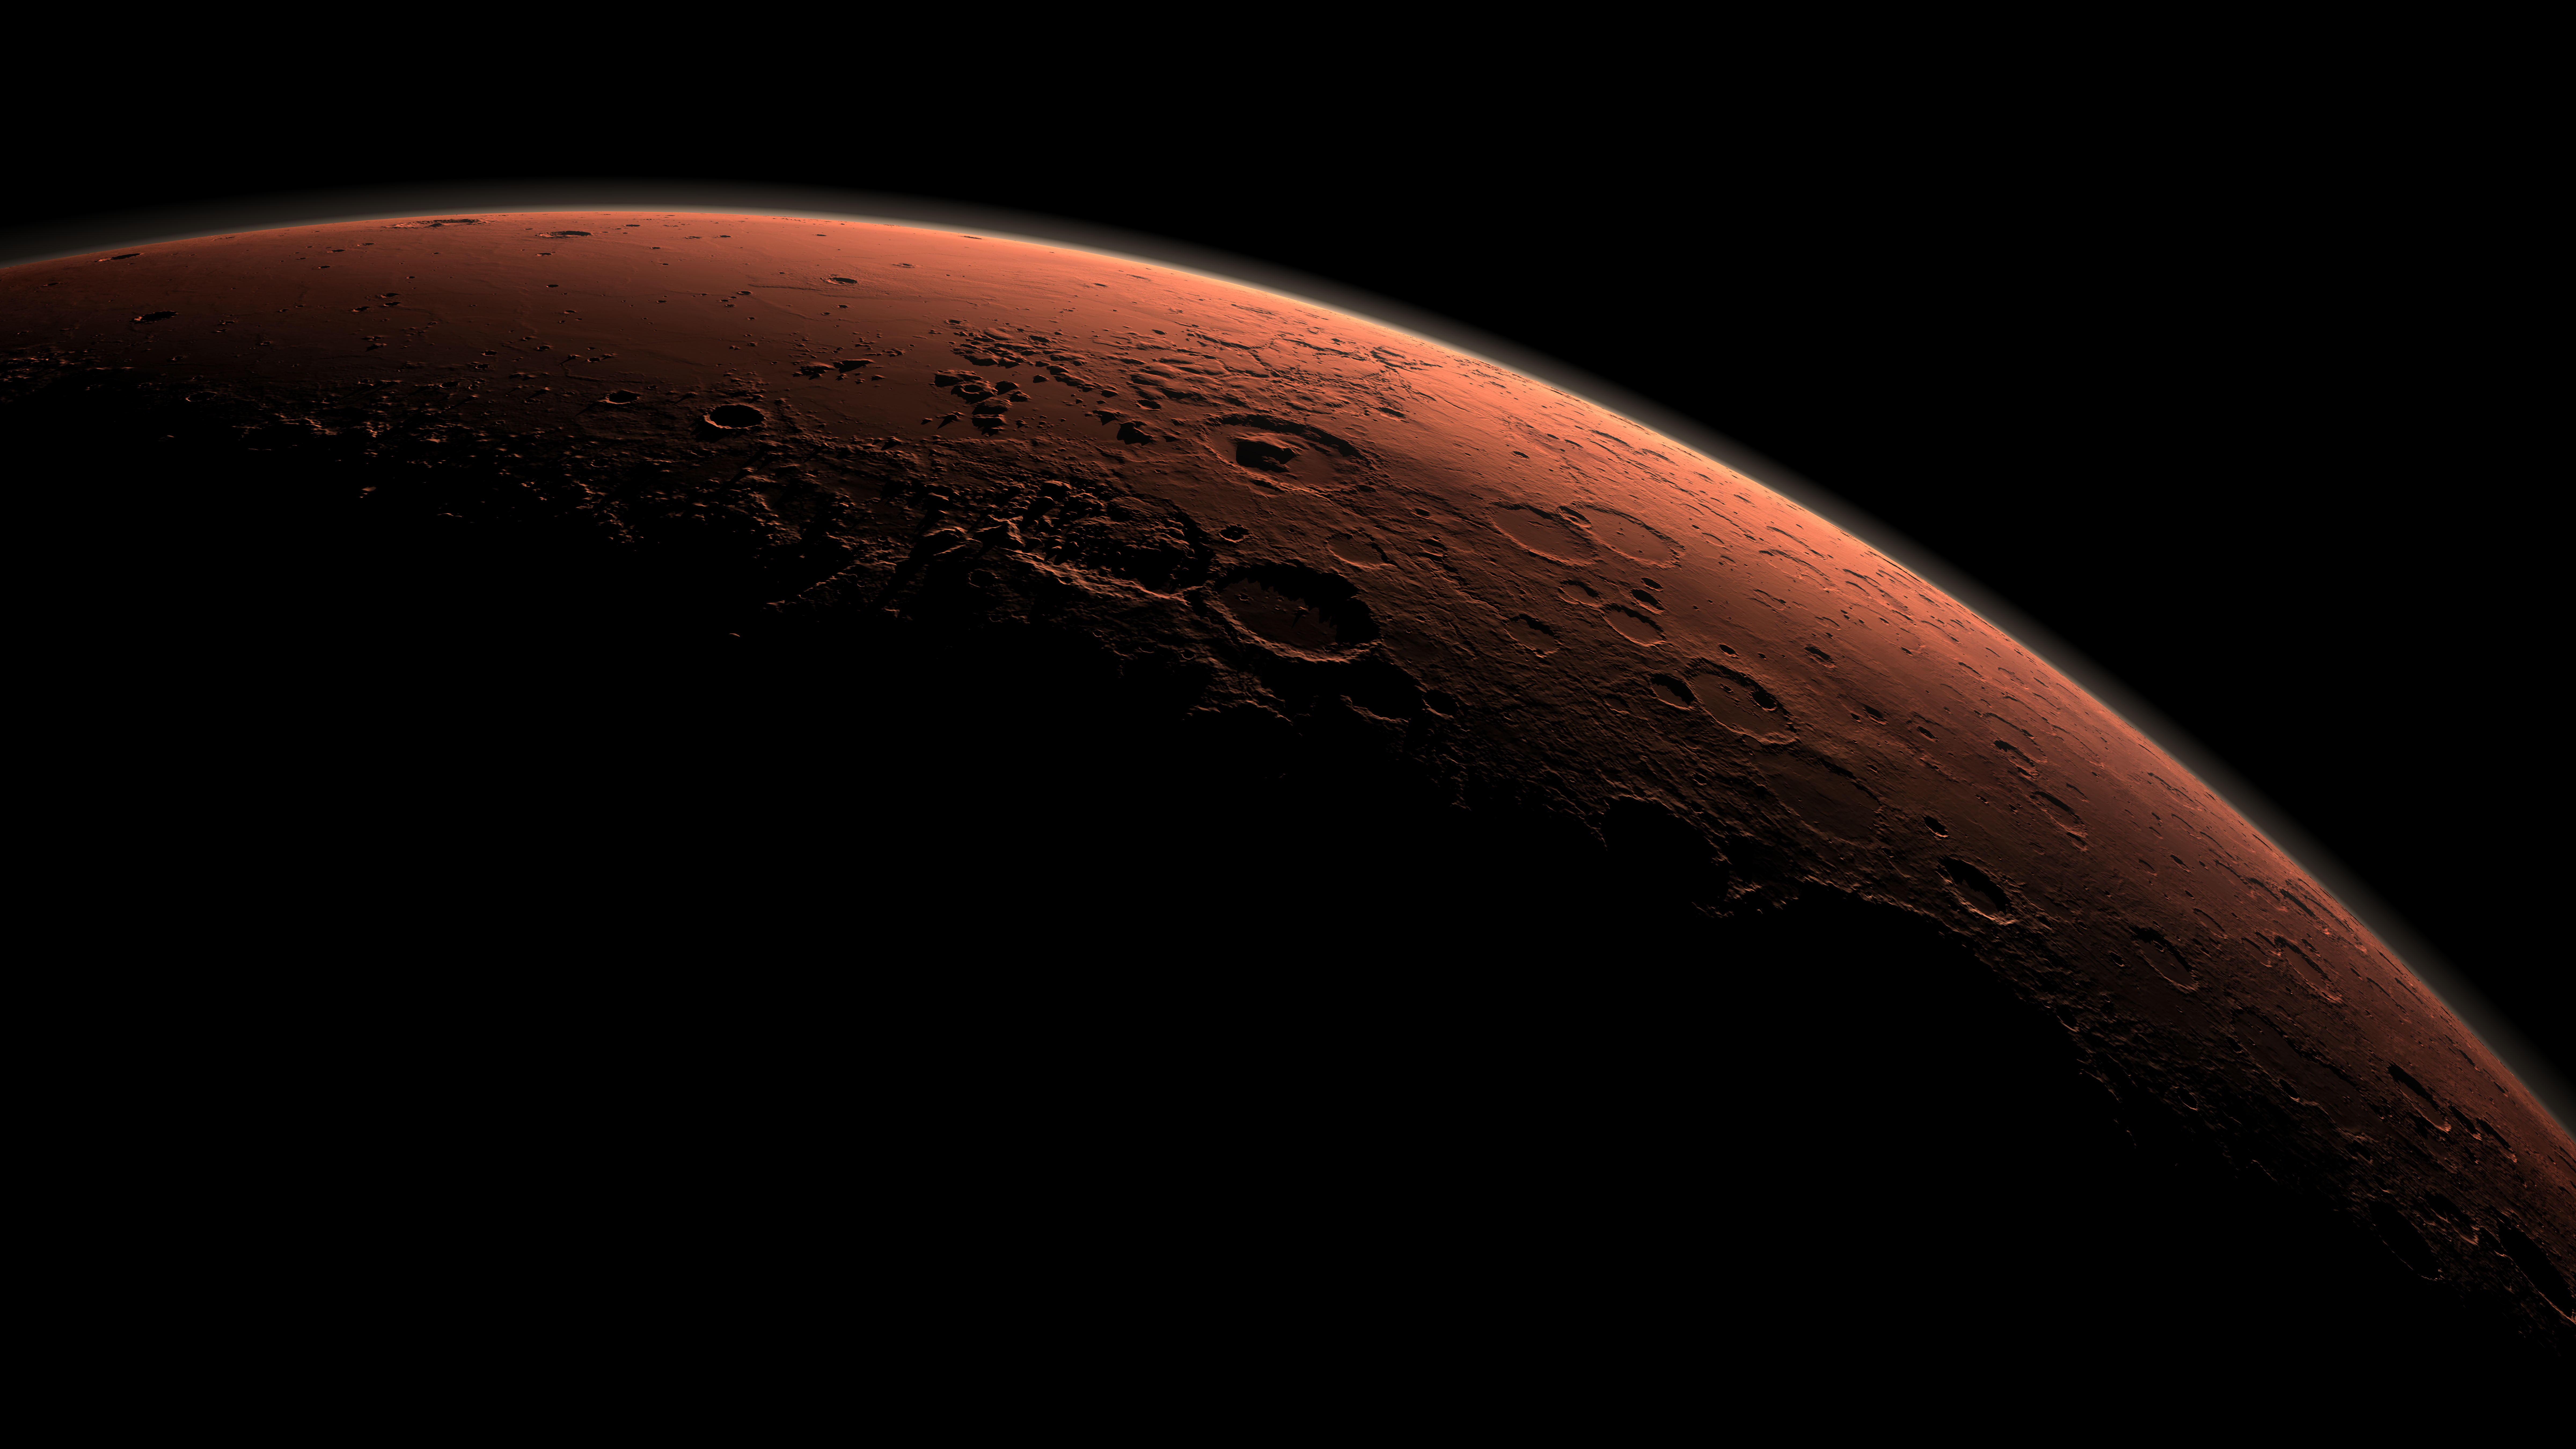

Daybreak at Gale Crater

This computer-generated view depicts part of Mars at the boundary between darkness and daylight, with an area including Gale Crater beginning to catch morning light.

Gale Crater looms in the distance, distinguished from adjacent craters by its central mountain of strata. Gale Crater straddles the dichotomy boundary of Mars, which separates the broad, flat, and young northern plains from the much older and rougher southern highlands. There is evidence that water may have flowed across this topographic boundary, from highland to lowland, perhaps pooling locally within Gale Crater and forming the lowermost strata that fill the crater.

Northward is to the left. Gale is the crater with a mound inside it near the center of the image. NASA has selected Gale as the landing site for the Mars Science Laboratory mission. The mission’s rover will be placed on the ground in a northern portion of Gale crater in August 2012.

Gale crater is 96 miles (154 kilometers) in diameter and holds a layered mountain rising about 3 miles (5 kilometers) above the crater floor. The intended landing site is at 4.5 degrees south latitude, 137.4 degrees east longitude.

This view was created using three-dimensional information from the Mars Orbiter Laser Altimeter, which flew on NASA’s Mars Global Surveyor orbiter. The vertical dimension is not exaggerated. Color information is based on general Mars color characteristics.

The Mars Orbiter Laser Altimeter was operated by NASA Goddard Space Flight Center, Greenbelt, Md. NASA’s Jet Propulsion Laboratory, a division of the California Institute of Technology in Pasadena, managed the Mars Global Surveyor and now manages the Mars Science Laboratory for NASA’s Science Mission Directorate in Washington.

Credit: NASA/JPL-Caltech